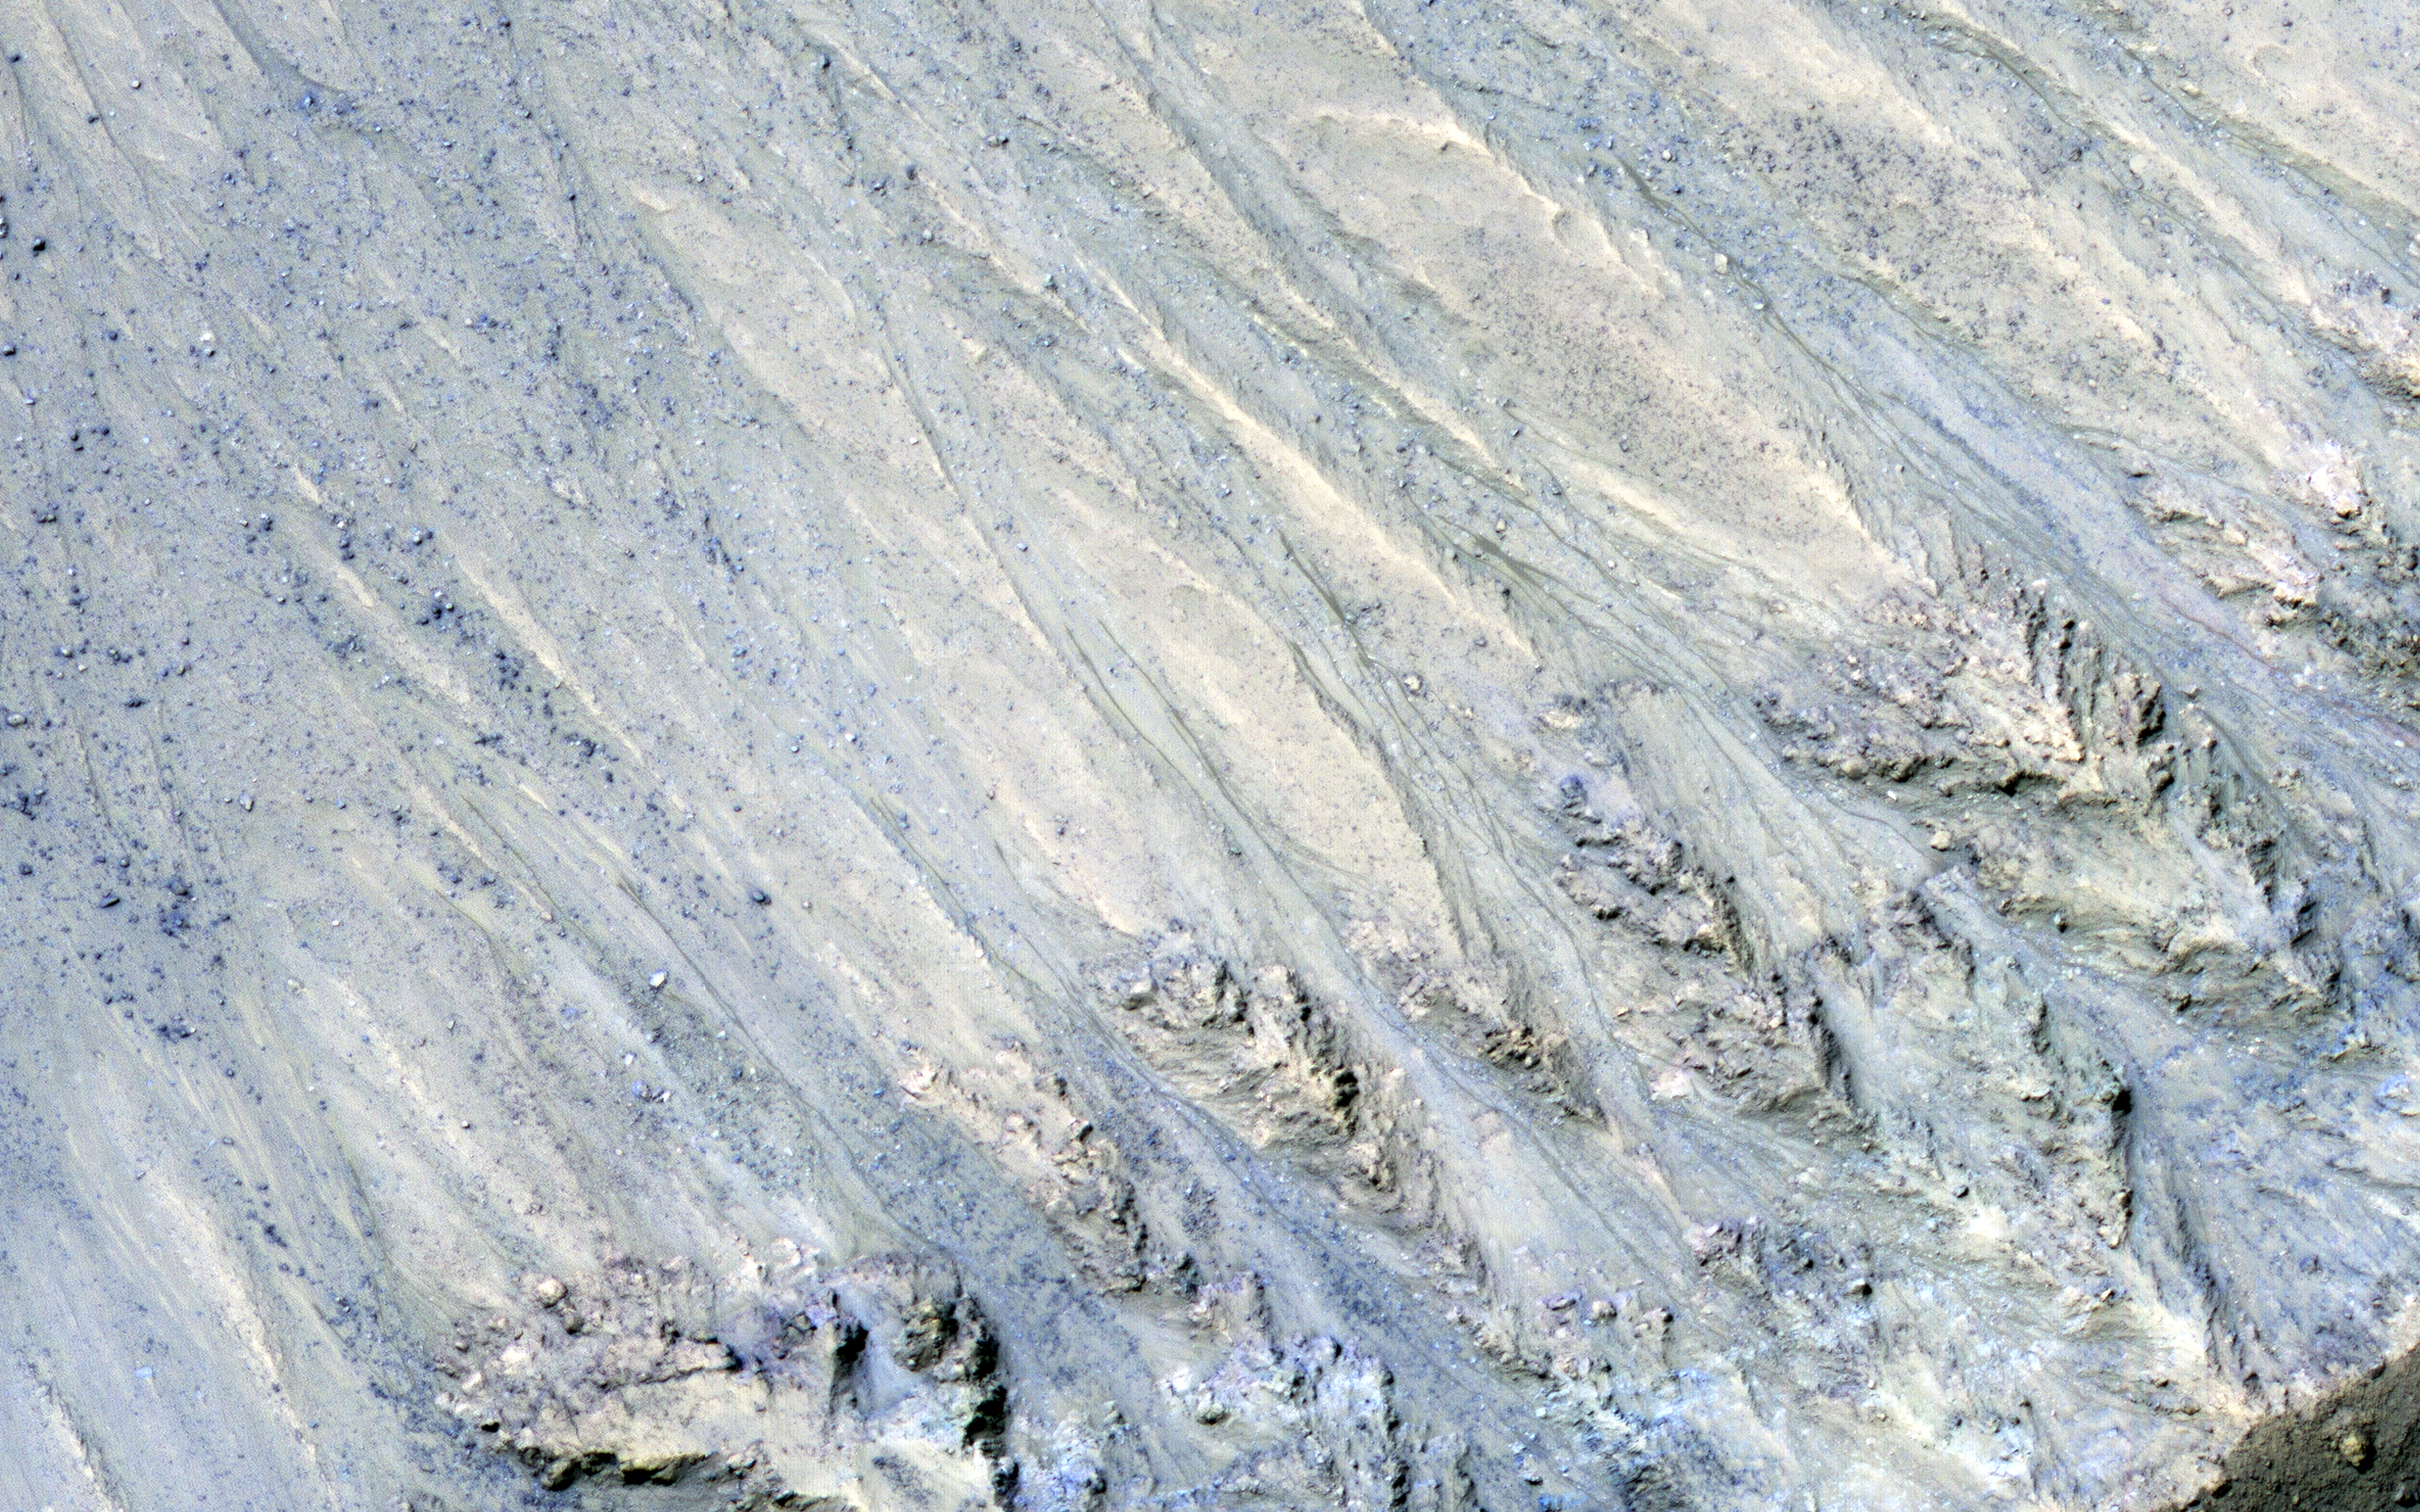

Transient Slope Lineae Formation in a Well-Preserved Crater

This enhanced color image from NASA’s Mars Reconnaissance Orbiter (MRO) shows what are called “recurring slope lineae”s in Tivat Crater. The narrow, dark flows descend downhill (towards the upper left).

Analysis shows that the flows all end at approximately the same slope, which is similar to the angle of repose for sand. RSL are mostly found on steep rocky slopes in dark regions of Mars, such as the southern mid-latitudes, Valles Marineris near the equator, and in Acidalia Planitia on the northern plains. The appearance and growth of these features resemble seeping liquid water, but how they form remains unclear, and this research demonstrated that the RSL flows seen by HiRISE are likely moving granular material like sand and dust.

These findings indicate that present-day Mars may not have a significant volume of liquid water. The water-restricted conditions that exist on Mars would make it difficult for Earth-like life to exist near the surface of the planet.

The map is projected here at a scale of 25 centimeters (9.8 inches) per pixel. [The original image scale is 25.6 centimeters (10.8 inches) per pixel (with 1 x 1 binning); objects on the order of 77 centimeters (30.3 inches) across are resolved.] North is up.

The University of Arizona, Tucson, operates HiRISE, which was built by Ball Aerospace & Technologies Corp., Boulder, Colorado. NASA’s Jet Propulsion Laboratory, a division of Caltech in Pasadena, California, manages the Mars Reconnaissance Orbiter Project for NASA’s Science Mission Directorate, Washington.

Credit: NASA/JPL-Caltech/Univ. of Arizona